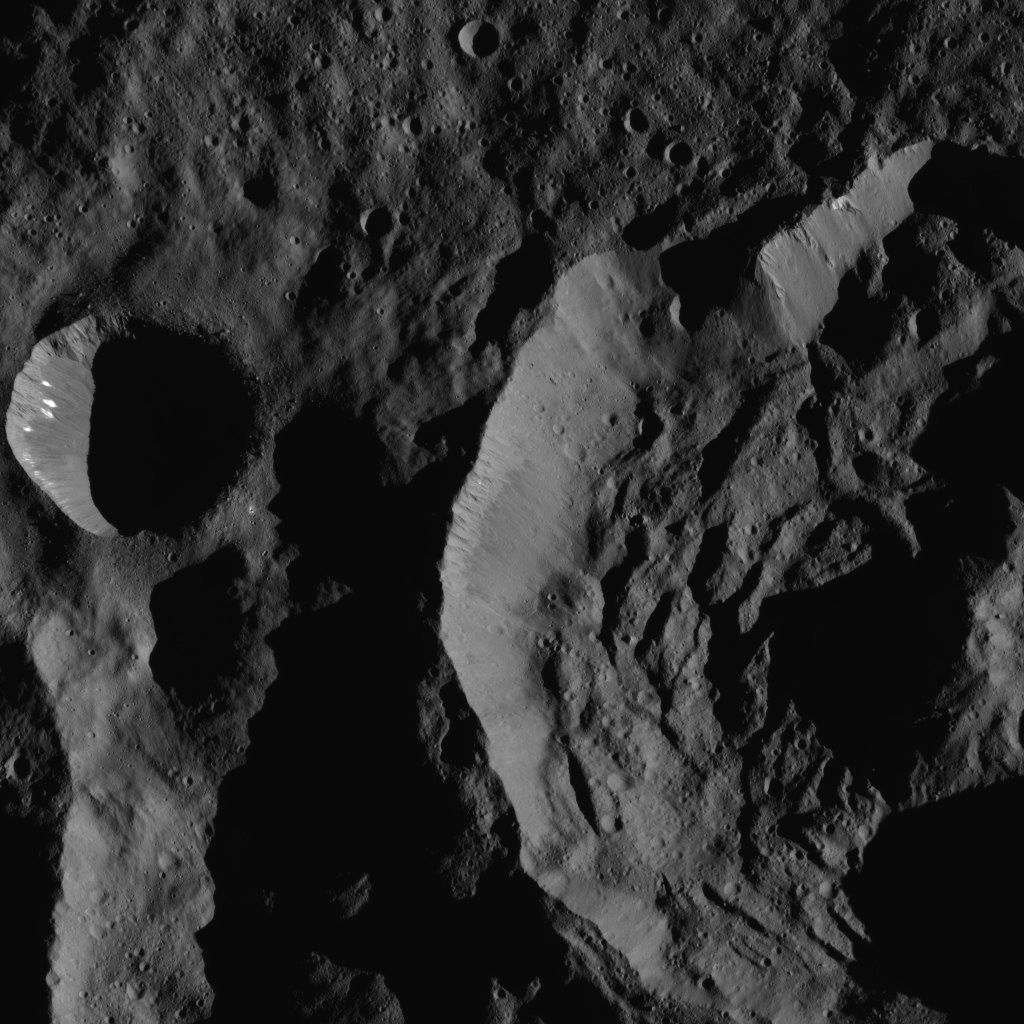

Dawn LAMO Image 128

This image shows Sekhet Crater, at right, in a shadowy scene from Ceres. Sekhet is 25 miles wide (41 kilometers wide). NASA’s Dawn spacecraft took this image on June 15, 2016. A smooth plain surrounds the smaller crater at left. A different view of this crater can be found at PIA20390.

Dawn took this image from its low-altitude mapping orbit, at a distance of about 240 miles (385 kilometers) above the surface. The image resolution is 120 feet (35 meters) per pixel. This view is centered at approximately 67 degrees south latitude, 249 degrees east longitude.

Dawn’s mission is managed by JPL for NASA’s Science Mission Directorate in Washington. Dawn is a project of the directorate’s Discovery Program, managed by NASA’s Marshall Space Flight Center in Huntsville, Alabama. UCLA is responsible for overall Dawn mission science. Orbital ATK, Inc., in Dulles, Virginia, designed and built the spacecraft. The German Aerospace Center, the Max Planck Institute for Solar System Research, the Italian Space Agency and the Italian National Astrophysical Institute are international partners on the mission team.

Credit: NASA/JPL-Caltech/UCLA/MPS/DLR/IDA